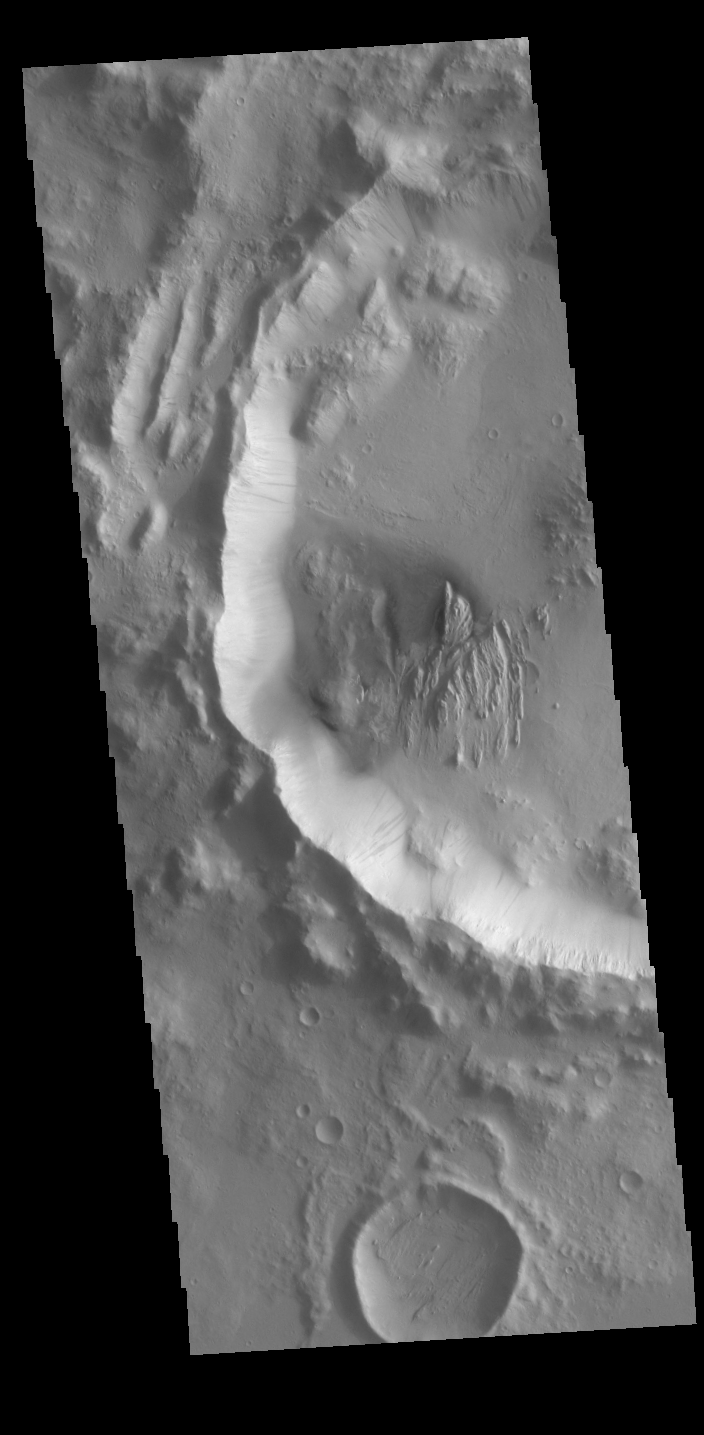

Dark Slope Streaks

Numerous dark streaks are visible on the inner rim of this unnamed crater. These features may be formed by movement of material downslope, removing dust and revealing an underlying dark surface.

Credit: NASA/JPL-Caltech/ASU